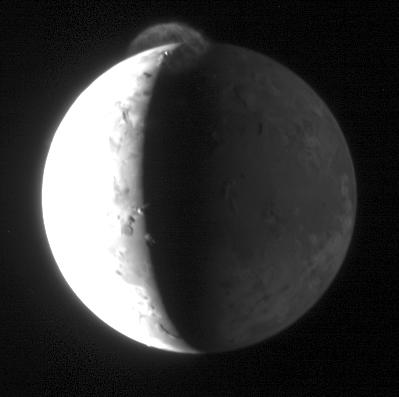

A “Plumefall” on Io

New Horizons took this image of Jupiter’s volcanic moon Io with its Long Range Reconnaissance Imager (LORRI) at 15:15 Universal Time on February 28, 2007, nearly 10 hours after the spacecraft’s closest approach to Jupiter. The image is centered at Io coordinates 5 degrees south, 92 degrees west, and the spacecraft was 2.4 million kilometers (1.5 million miles) from Io. Io’s diameter is 3,640 kilometers (2,262 miles).

Io’s dayside was deliberately overexposed in this image to bring out details on the nightside and in any volcanic plumes that might be present. Io cooperated by producing an enormous plume, 330 kilometers (200 miles) high, from the volcano Tvashtar. Near Io’s north pole, Tvashtar was active throughout New Horizons’ Jupiter encounter.

In this image, volcanic debris from the plume, illuminated by the setting sun, rains down onto Io’s nightside. Hot, glowing lava at the source of the plume is the bright point of light on the sunlit side of the terminator (the line separating day and night). Elsewhere along the terminator, mountains catch the setting sun. The nightside of Io is lit up by light reflected from Jupiter.

Credit: NASA/Johns Hopkins University Applied Physics Laboratory/Southwest Research Institute